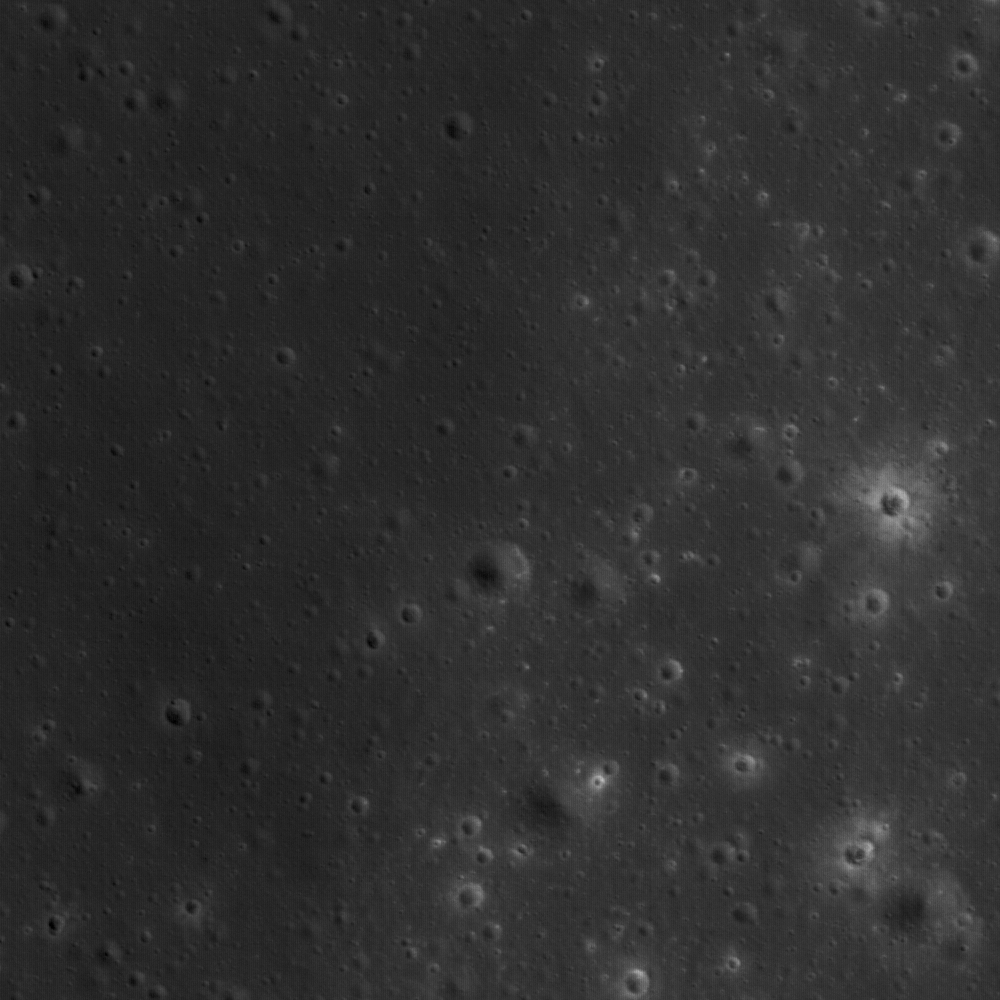

Aristarchus Plateau (2): Pyroclastic Deposit

Part of the vast pyroclastic deposit near a Constellation Program Region of Interest located on the Aristarchus plateau is visible in this image. View is 537 m across. NAC Frame M111945148R.

NASA’s Goddard Space Flight Center built and manages the mission for the Exploration Systems Mission Directorate at NASA Headquarters in Washington. The Lunar Reconnaissance Orbiter Camera was designed to acquire data for landing site certification and to conduct polar illumination studies and global mapping. Operated by Arizona State University, the LROC facility is part of the School of Earth and Space Exploration (SESE). LROC consists of a pair of narrow-angle cameras (NAC) and a single wide-angle camera (WAC). The mission is expected to return over 70 terabytes of image data.

Credit: NASA/GSFC/Arizona State University